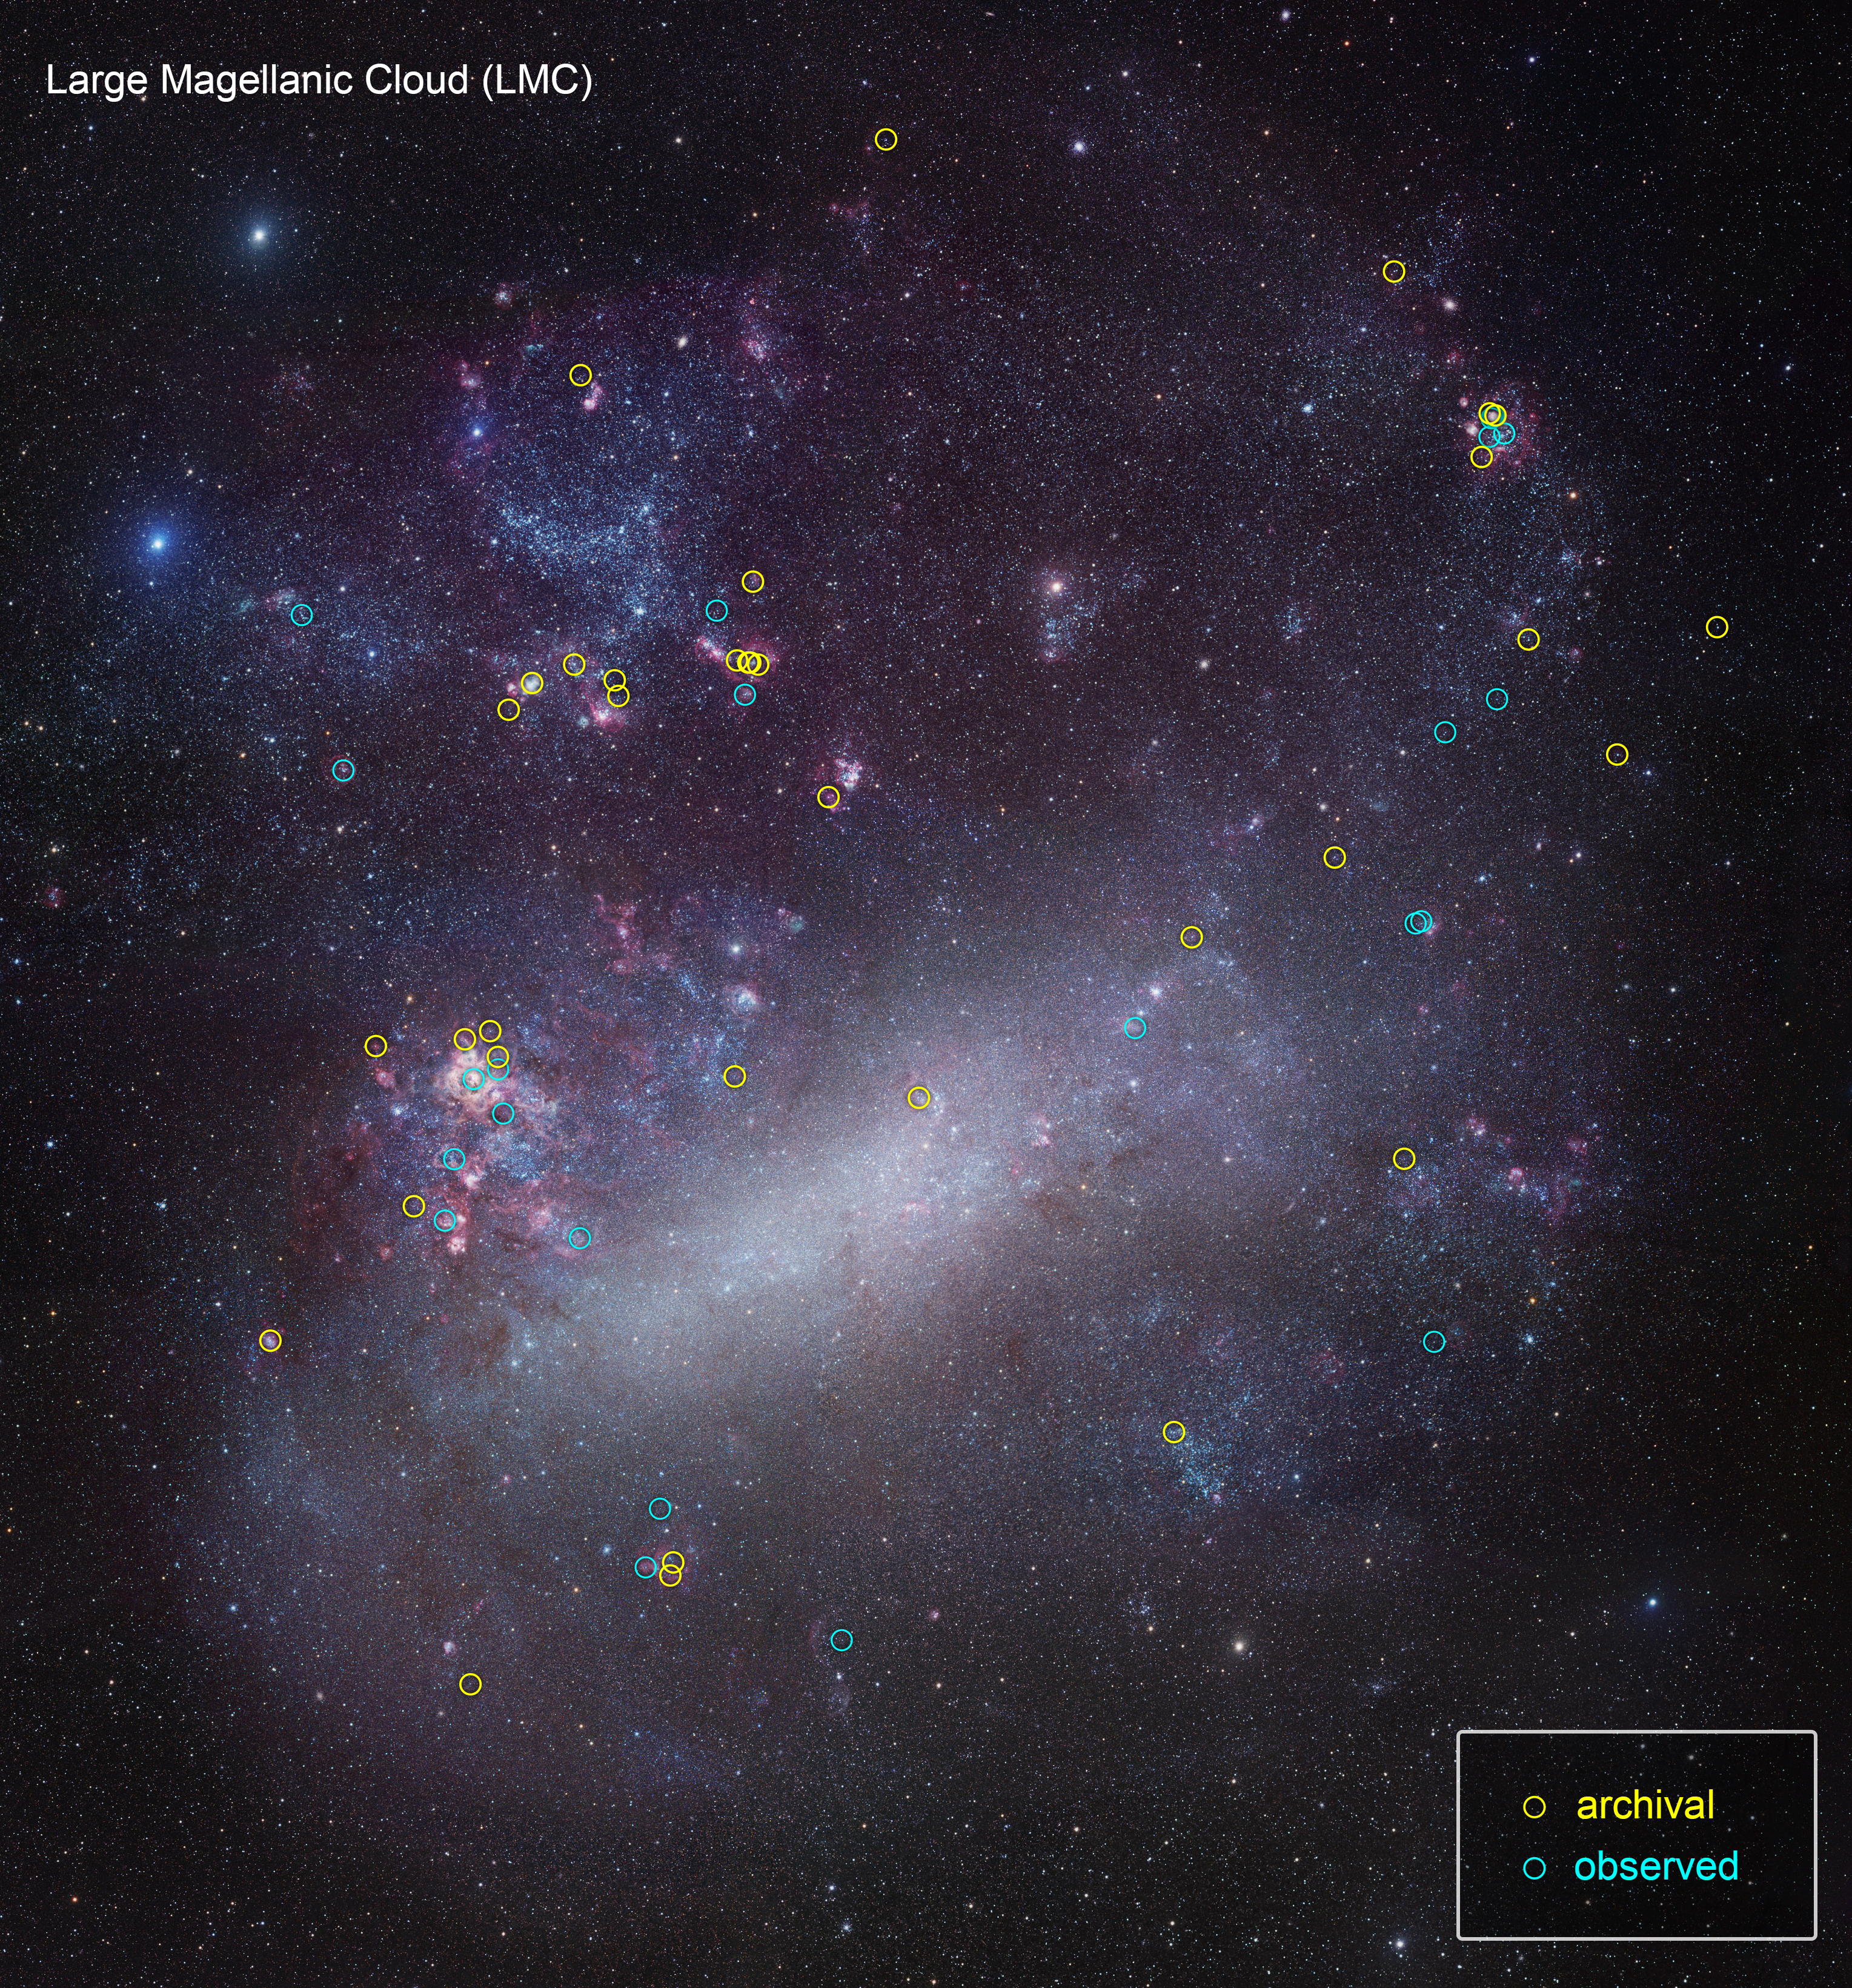

ULLYSES Targets in the LMC

This is a ground-based telescopic photo of the Large Magellanic Cloud (LMC), a satellite galaxy of our Milky Way. The galaxy is one of several select targets of a new initiative with NASA's Hubble Space Telescope called ULLYSES (UV Legacy Library of Young Stars as Essential Standards). The program is looking at over 300 stars to build an ultraviolet-light catalog for capturing the diversity of stars, from young to old. The program's goal is to give astronomers a much better understanding of the birth of stars and how this relates to everything from planets to the formation and evolution of galaxies. The LMC contains hot, massive, blue stars, similar to the primitive composition of early galaxies, so astronomers can gain insights into how their outflows may have influenced early galaxy evolution billions of years ago. The target stars are from Hubble archival observations (yellow circles) and new observations (blue circles) under the ULLYSES program.

Credit: NASA, ESA, J. Roman-Duval (STScI), ULLYSES program, and R. Gendler